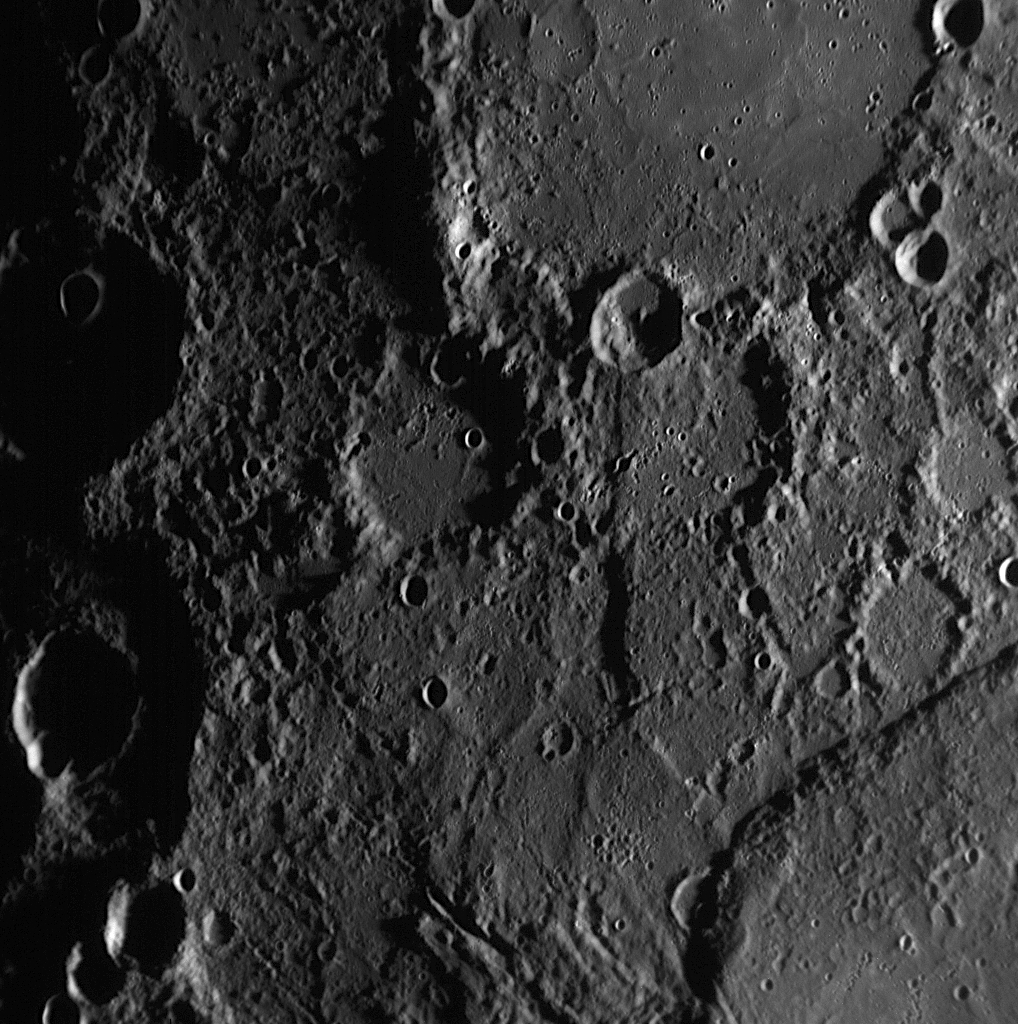

Discovering New Rupes on Mercury

When MESSENGER flew by Mercury on January 14, 2008, the Mercury Dual Imaging System (MDIS) snapped images of a large portion of Mercury’s surface that had not been previously seen by spacecraft. On these images, new examples of long cliffs were identified and viewed for the first time. This image, taken by the Narrow Angle Camera (NAC), shows one of those cliffs in the bottom right corner. The cliff can be followed from the bottom edge of the image, cutting through and deforming an impact crater, and curving out of the image frame on the middle right edge. This cliff is the northern continuation of the cliff visible in the images previously released on January 16 (PIA10174) and January 27 (PIA10194). This image shows an area of Mercury’s surface about 200 kilometers (125 miles) across, and by tracing this cliff through the three images, it can be seen that it extends for hundreds of kilometers.

Cliffs that mark geologic escarpments on Mercury are called “rupes,” which is simply the Latin word for cliff. On Mercury, rupes are named after the ships of famous explorers, and names include Discovery Rupes, for a ship of Captain Cook, Santa Maria Rupes, for a ship of Christopher Columbus, and Victoria Rupes, for a ship of Ferdinand Magellan. (The word rupes is both singular and plural). The MESSENGER team proposed to the International Astronomical Union, which has the final say on all names of landforms on planets and satellites, that this cliff be named the Beagle Rupes, after the ship on which naturalist Charles Darwin sailed around the world. Today the MESSENGER team received word that the proposed name has received formal approval.

Image Mission Elapsed Time (MET): 108827037

These images are from MESSENGER, a NASA Discovery mission to conduct the first orbital study of the innermost planet, Mercury. For information regarding the use of images, see the MESSENGER image use policy.

Credit: NASA/Johns Hopkins University Applied Physics Laboratory/Carnegie Institution of Washington